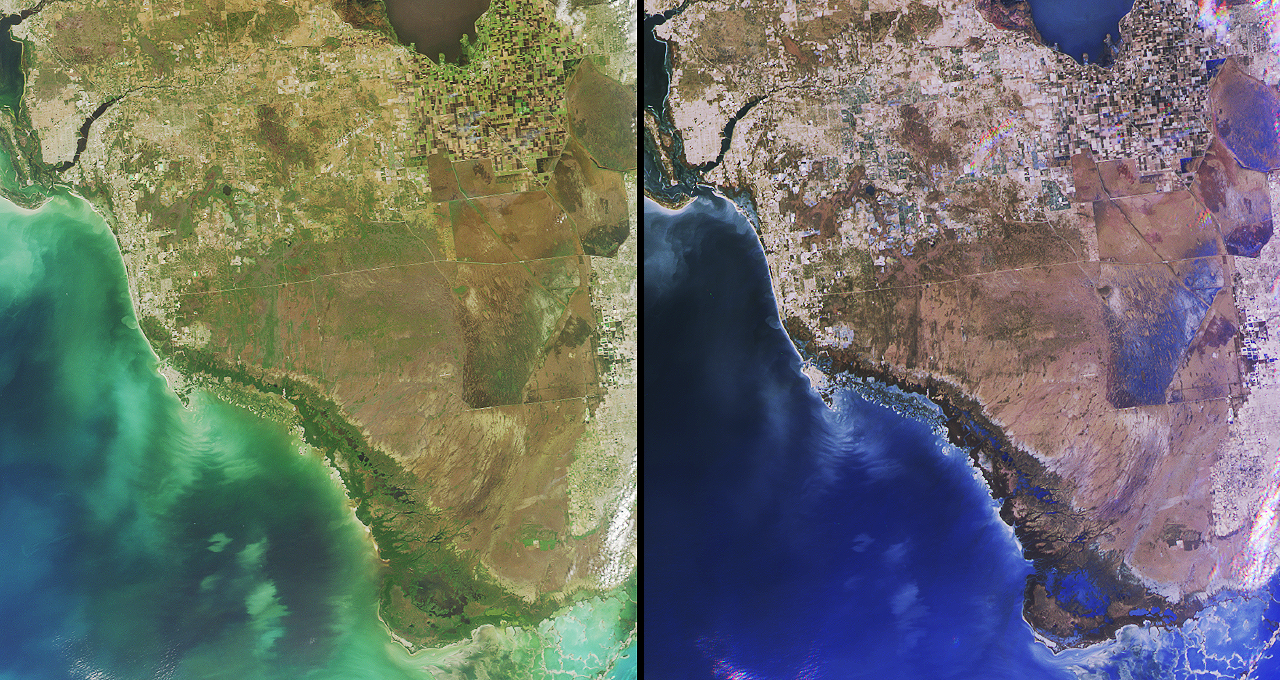

Southern Florida’s River of Grass

Florida’s Everglades is a region of broad, slow-moving sheets of water flowing southward over low-lying areas from Lake Okeechobeeto the Gulf of Mexico. In places this remarkable “river of grass” is 80 kilometers wide. These images from the Multi-angle Imaging SpectroRadiometer show the Everglades region on January 16, 2002. Each image covers an area measuring 191 kilometers x 205 kilometers. The data were captured during Terra orbit 11072.

On the left is a natural color view acquired by MISR’s nadir camera. A portion of Lake Okeechobee is visible at the top, to the right of image center. South of the lake, whose name derives from the Seminole word for “big water,” an extensive region of farmland known as the Everglades Agricultural Area is recognizable by its many clustered squares. Over half of the sugar produced in United States is grown here. Urban areas along the east coast and in the northern part of the image extend to the boundaries of Big Cypress Swamp, situated north of Everglades National Park.

The image on the right combines red-band data from the 46-degree backward, nadir and 46-degree forward-viewing camera angles to create a red, green, blue false-color composite. One of the interesting uses of the composite image is for detecting surface water. Wet surfaces appear blue in this rendition because sun glitter produces a greater signal at the forward camera’s view angle. Wetlands visible in these images include a series of shallow impoundments called Water Conservation Areas which were built to speed water flow through the Everglades in times of drought. In parts of the Everglades, these levees and extensive systems such as the Miami and Tamiami Canals have altered the natural cycles of water flow. For example, the water volume of the Shark River Slough, a natural wetland which feeds Everglades National Park, is influenced by the Tamiami Canal. The unique and intrinsic value of the Everglades is now widely recognized, and efforts to restore the natural water cycles are underway.

Credit: NASA/GSFC/LaRC/JPL, MISR Team